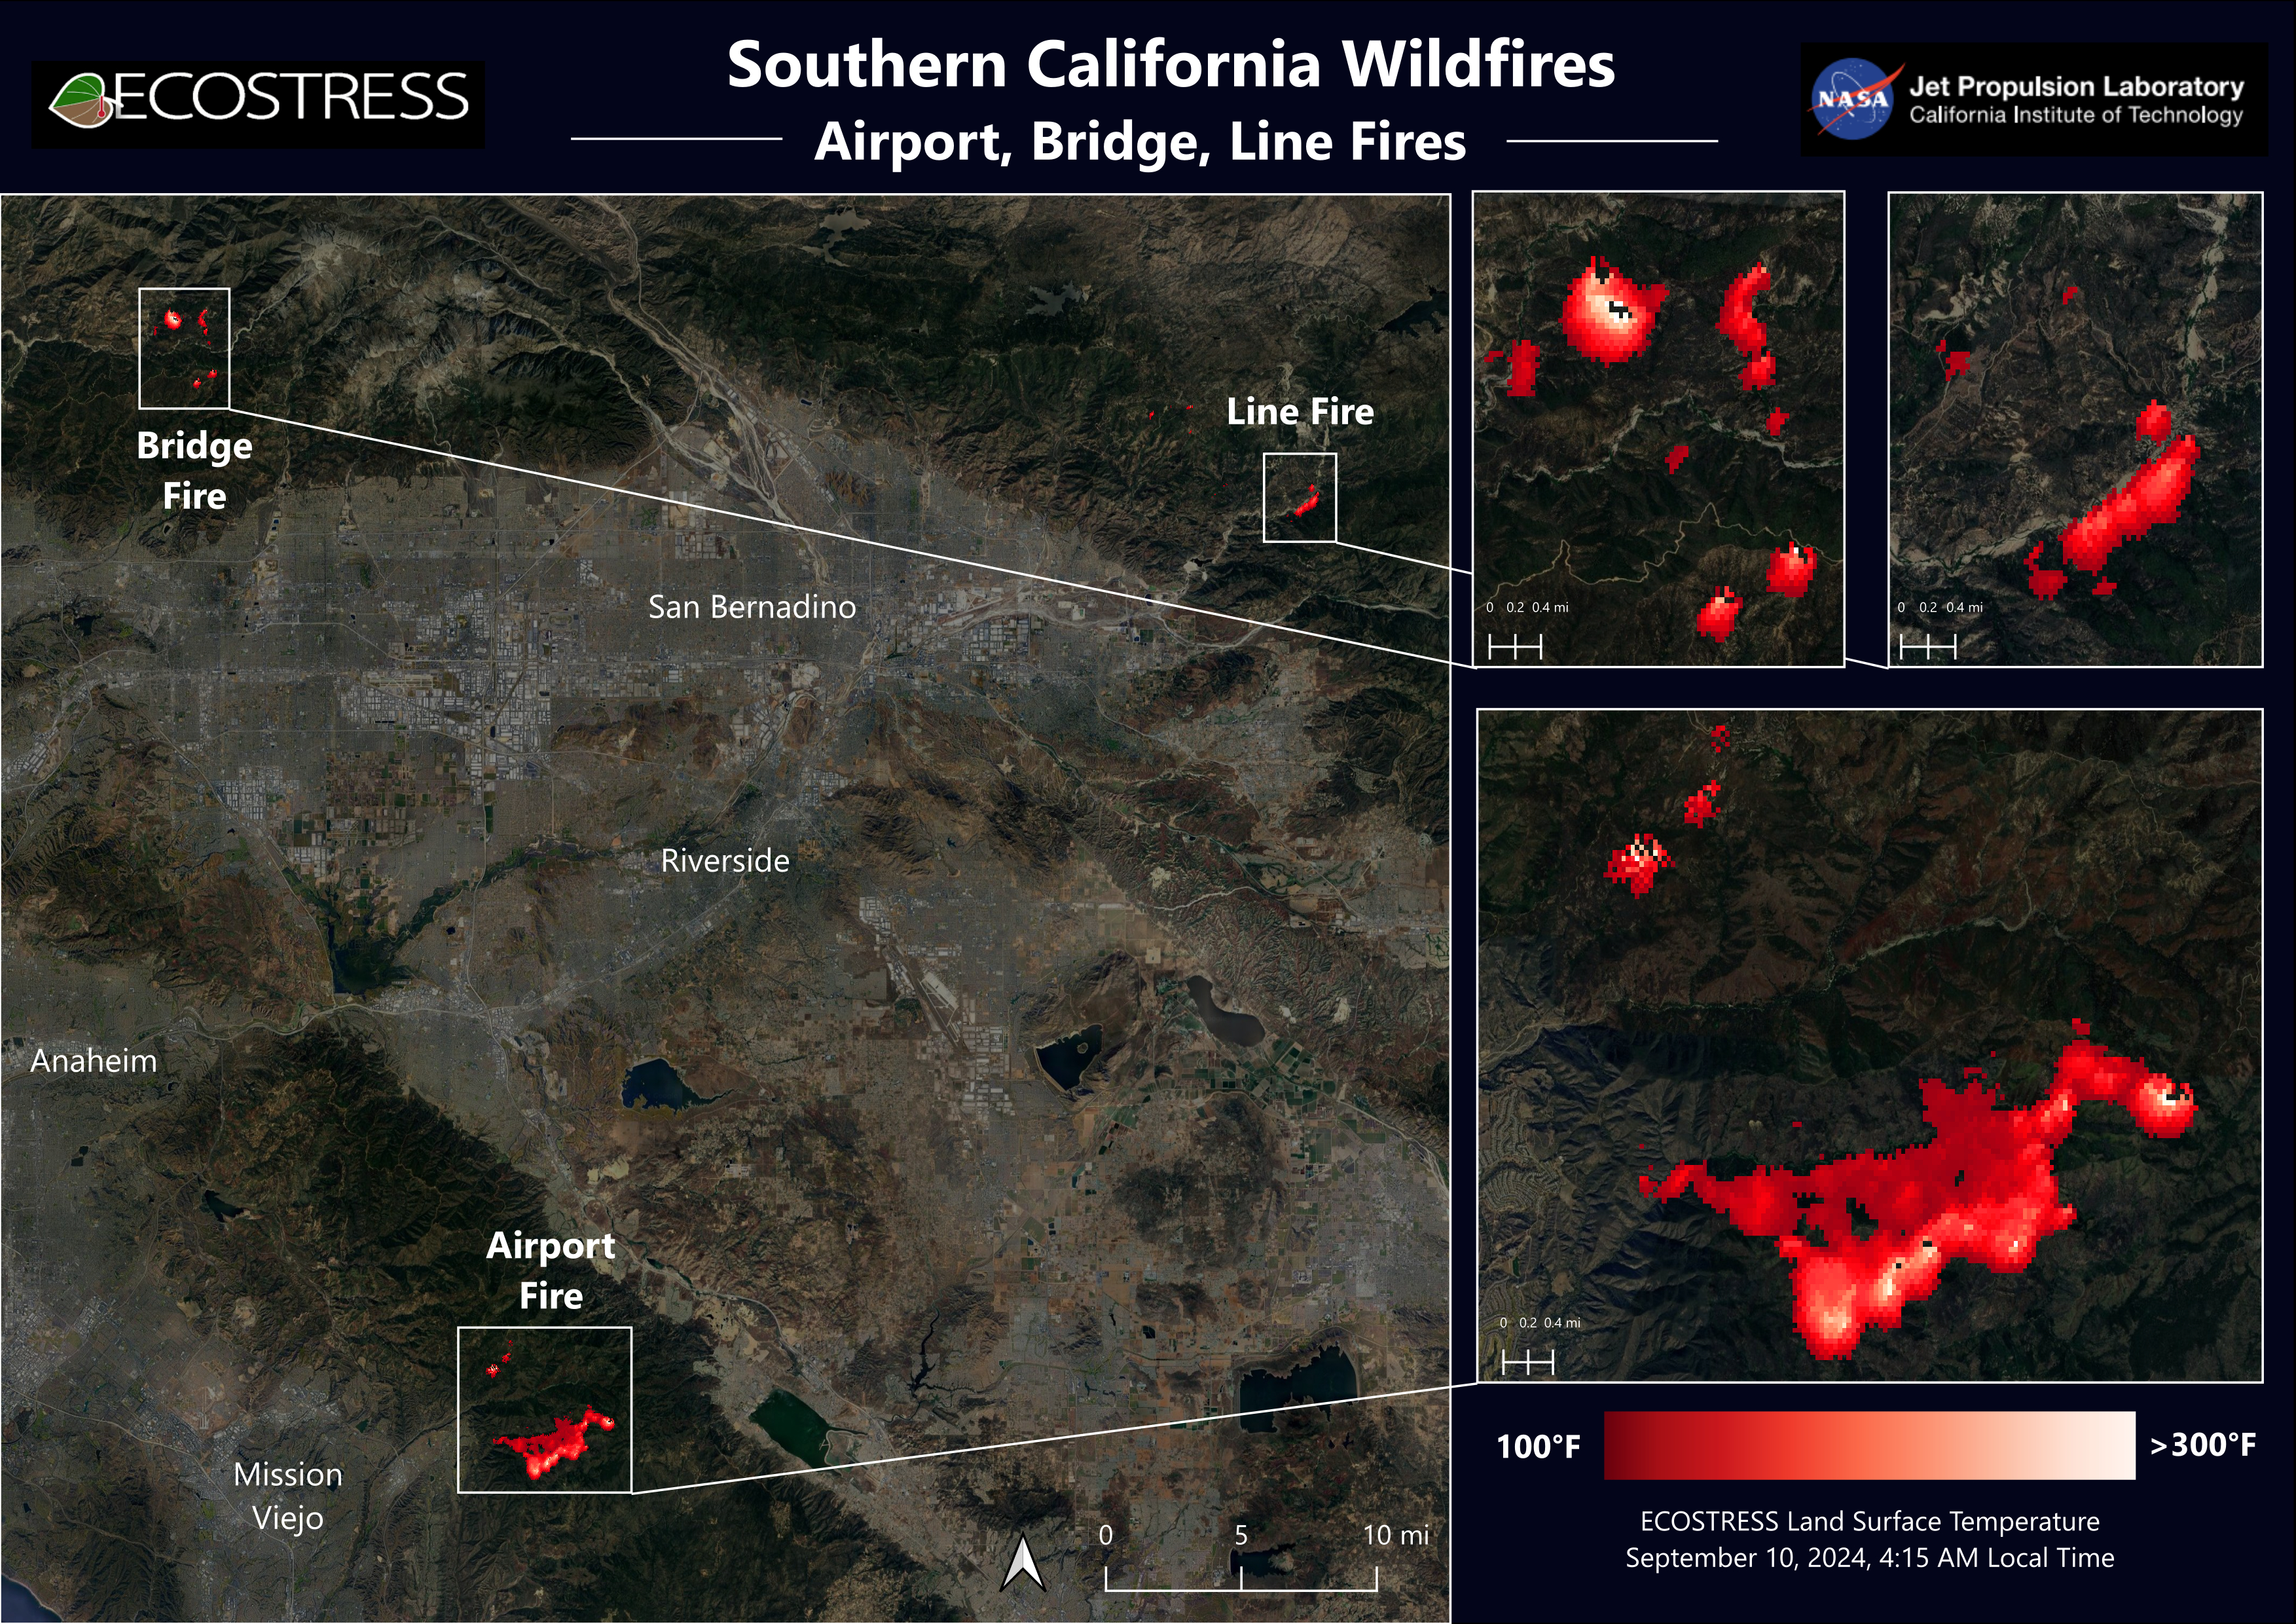

Southern California Wildfires Captured by NASA’s ECOSTRESS

Data from NASA’s ECOSTRESS (Ecosystem Spaceborne Thermal Radiometer Experiment on Space Station) instrument aboard the International Space Station shows three wildfires burning in the mountains east and southeast of the Los Angeles area on Sept. 10, 2024.

The Bridge Fire started Sept. 8 in the Angeles National Forest during an intense heat wave that blanketed the area for about a week. As of Sept. 13, the fire was only 3% contained. The Line Fire started Sept. 5 in Highland, within San Bernardino County, and spread toward the mountain communities of Running Springs and Big Bear. After more than a week of battling the blaze, firefighters had the conflagration 21% contained. The Airport Fire ignited Sept. 9 in the foothills of the Santa Ana Mountains east of the Orange County city of Irvine and spread into Riverside County. As of Sept. 13, it was 8% contained.

The ECOSTRESS instrument measures the temperature of the land rather than air temperatures that most people are familiar with in weather forecasts. Bright white spots in the active fire areas in the visual above indicate a land surface temperature of over 300 degrees Fahrenheit (149 degrees Celsius). Dark red represents areas closer to 100 F (38 C).

NASA’s Jet Propulsion Laboratory manages the ECOSTRESS mission for the Earth Science Division in the Science Mission Directorate at NASA Headquarters in Washington. ECOSTRESS is an Earth Venture Instrument mission; the program is managed by NASA’s Earth System Science Pathfinder program at the agency’s Langley Research Center in Hampton, Virginia.

Credit: NASA/JPL-Caltech